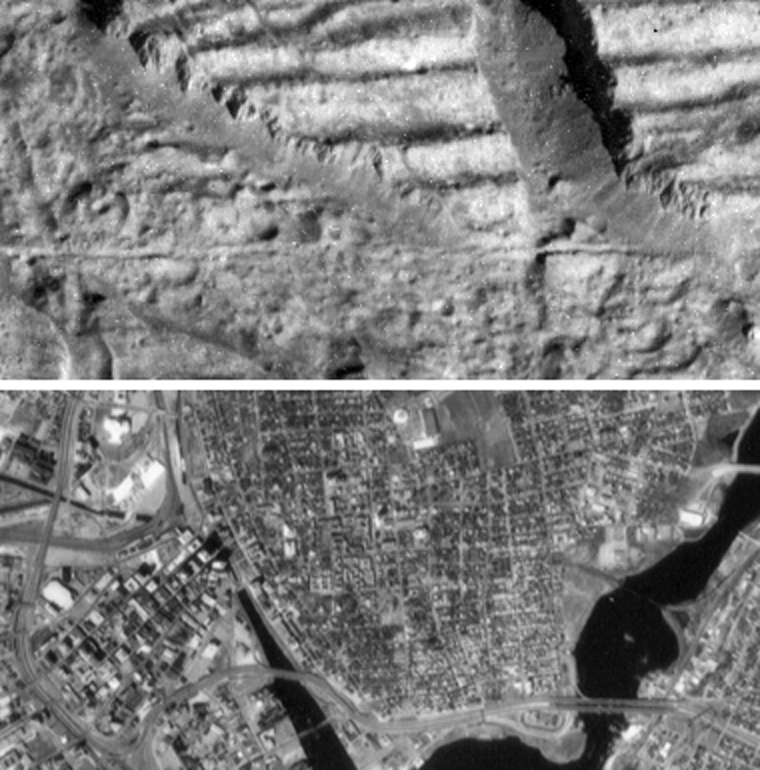

Very High Resolution Image of Icy Cliffs on Europa and Similar Scales on Earth (Providence, RI)

The top image is a very high resolution view of the Conamara Chaos region on Jupiter’s moon Europa, showing an area where icy plates have been broken apart and moved around laterally. The top of this image is dominated by corrugated plateaus ending in icy cliffs over a hundred meters (a few hundred feet) high. Debris piled at the base of the cliffs. The bottom image is an aerial photograph of downtown Providence, Rhode Island at the same scale. The bright white circular feature in the top center of the Providence image is an indoor hockey rink, and one can find many craters in the Europa image about the same size. Blocks of debris which have fallen from the cliffs on the Europa image are about the same size as houses seen in the Providence image, and the largest blocks are almost as large as the Rhode Island state capitol building (large white building in upper left of Providence image). A fracture that runs horizontally across the center of the Europa image is about the same width as the freeway which runs along the bottom of the Providence image.

North is to the top right of the Europa image, and the sun illuminates the surface from the east. The Europa image is centered at approximately 9 degrees north latitude and 274 degrees west longitude. The images each cover an area approximately 1.7 kilometers by 4 kilometers (1 mile by 2.5 miles). The resolution is 9 meters (30 feet) per picture element. The Europa image was taken on December 16, 1997 at a range of 900 kilometers (540 miles) by the solid state imaging system on NASA’s Galileo spacecraft.

The Jet Propulsion Laboratory, Pasadena, CA manages the Galileo mission for NASA’s Office of Space Science, Washington, DC. JPL is an operating division of California Institute of Technology (Caltech).

This image and other images and data received from Galileo are posted on the World Wide Web, on the Galileo mission home page at URL http://www.jpl.nasa.gov/ galileo.

Credit: NASA/JPL/Brown University